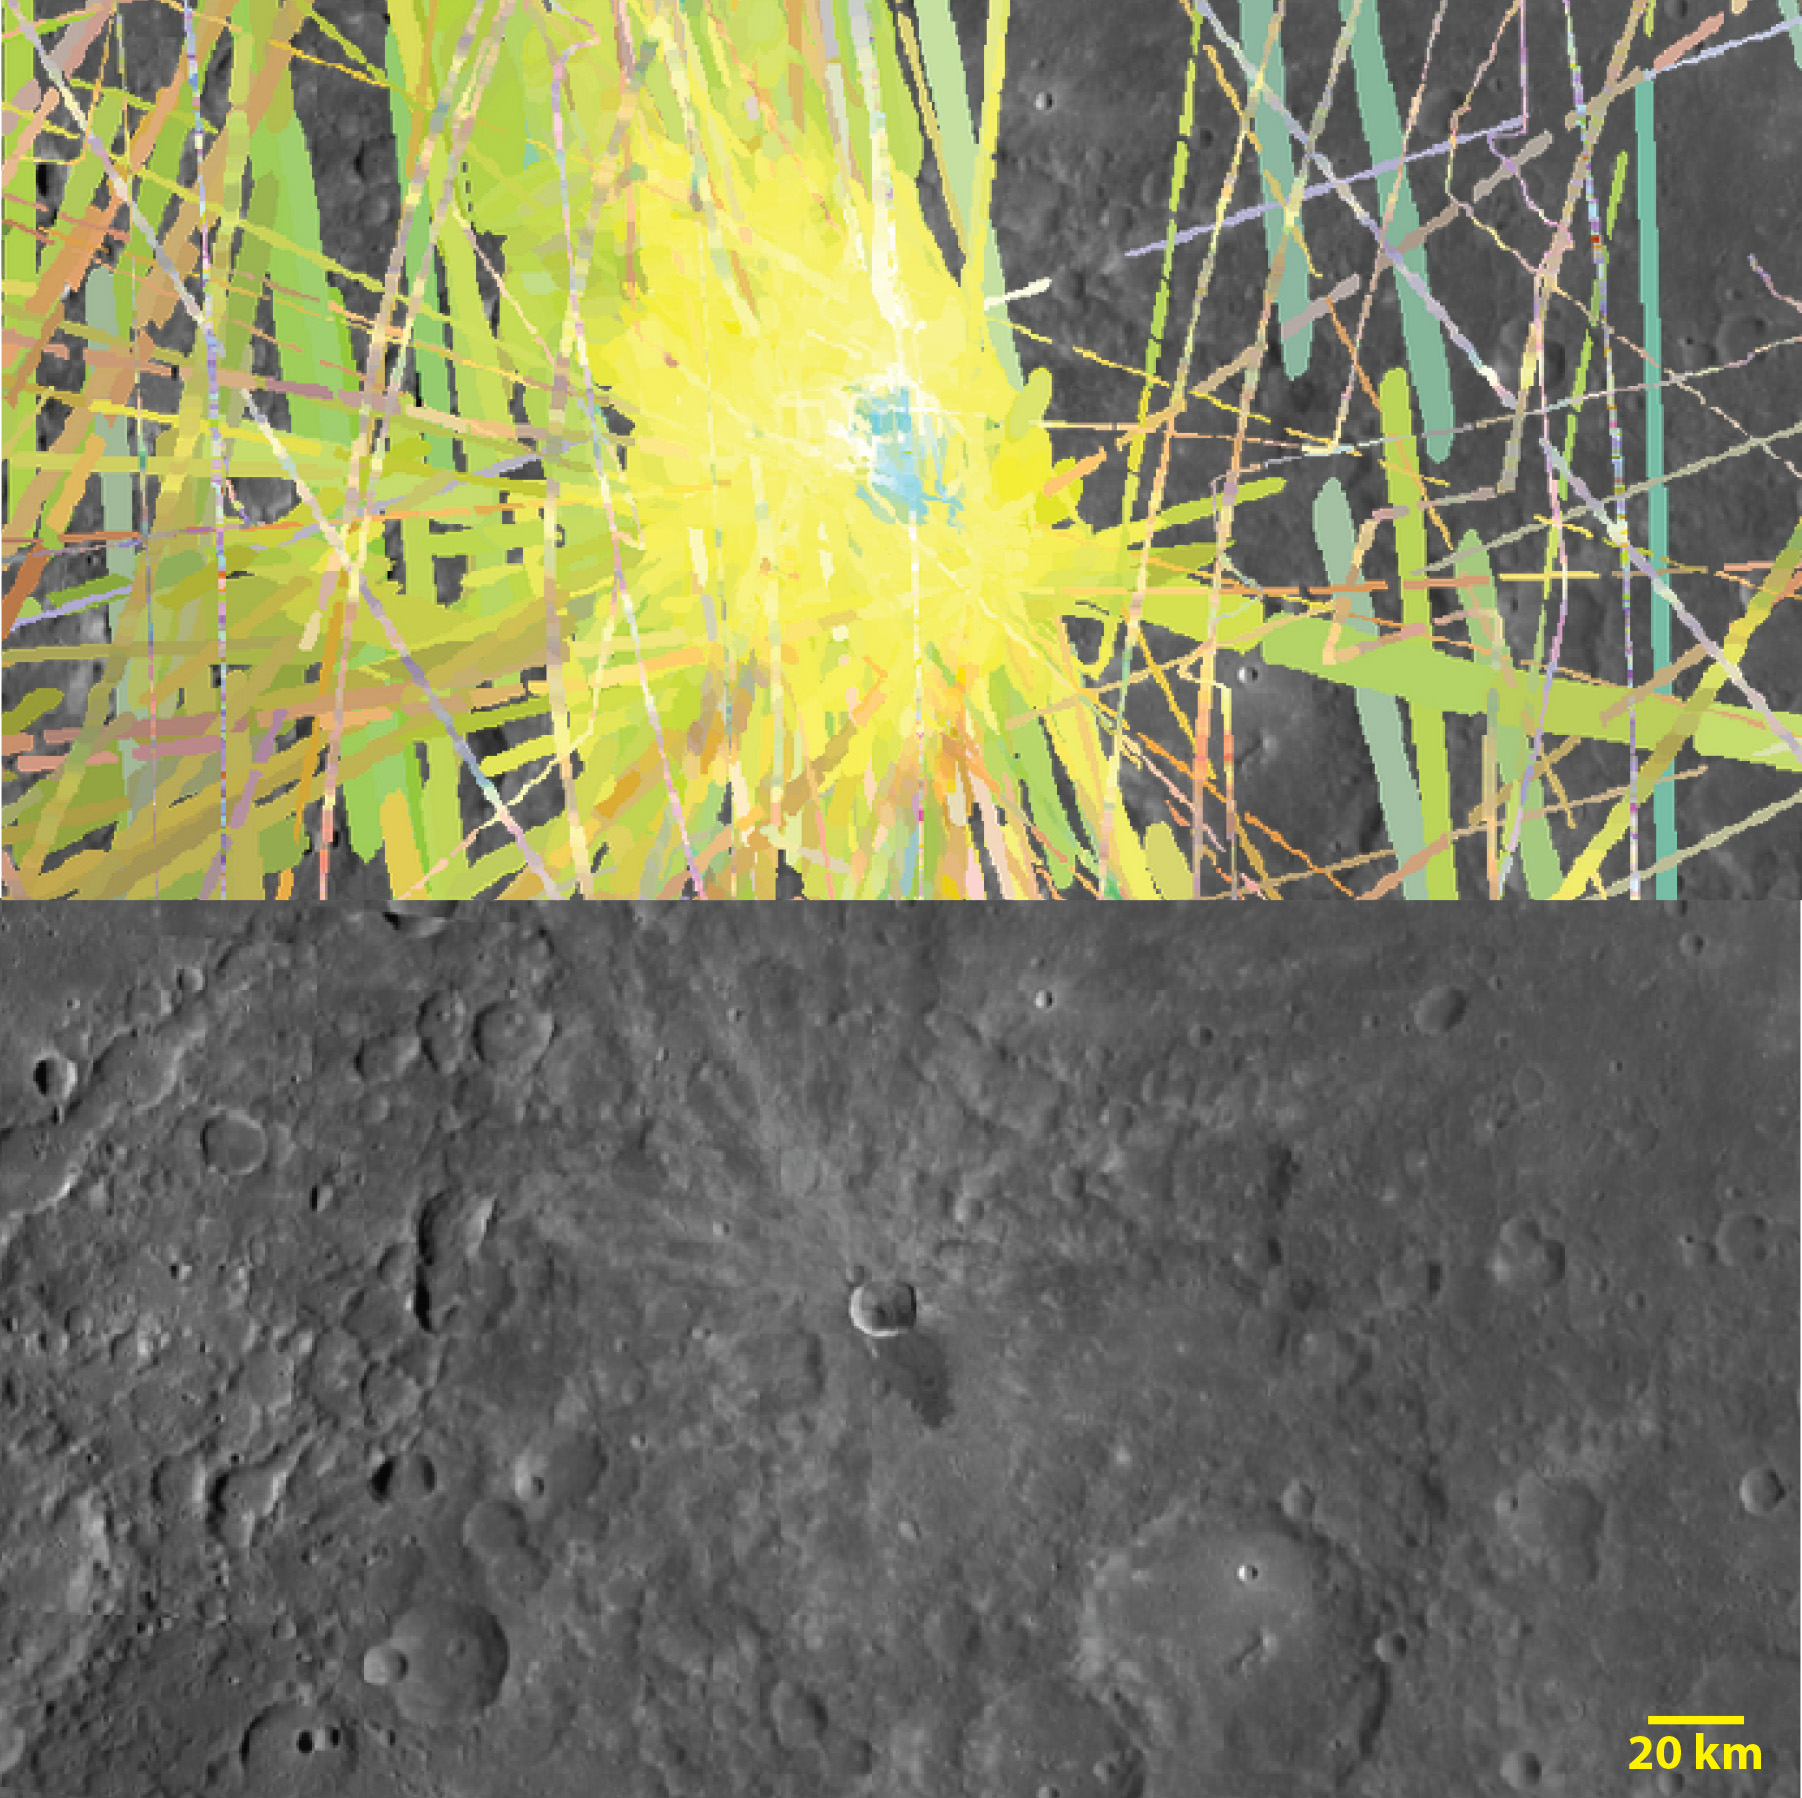

Waters, Waters Everywhere

The top image is a MASCS VIRS color composite of Waters crater (center) in Mercury’s mid latitudes. The bottom image is a monochrome MDIS mosaic of the same area. The central blue area corresponds to both Waters and its impact melt flow. The encompassing yellow area likely relates to Waters’ ejecta blanket. Blue areas indicate low reflectance, while yellow areas relate to high reflectance and newer material.

The VIRS composite shows hundreds of individual footprints tracks (minimum 100-200 m across and 3-4 km long) taken from different directions and altitudes. In locations where multiple footprints cover the same area, the footprint with the best illumination for mineralogical interpretation (usually the lowest incidence angle where shadows are minimized) is used for making the map. In the MDIS mosaic, some brightness variations are due to tiling of images taken at different illuminations.

Date Created: July 7, 2014
Instruments: Visible and Infrared Spectrograph (VIRS) of the Mercury Atmosphere and Surface Composition Spectrometer (MASCS) and Mercury Dual Imaging System (MDIS)
VIRS Color Composite Wavelengths: 575 nm as red, 415 nm/750 nm as green, 310 nm/390 nm as blue
Center Latitude: -9.1°
Center Longitude: 254.6° E
Resolution: 0.5 km/pixel
Scale: Waters crater (center) is about 15 km (9.3 mi.) in diameter

The MESSENGER spacecraft is the first ever to orbit the planet Mercury, and the spacecraft’s seven scientific instruments and radio science investigation are unraveling the history and evolution of the Solar System’s innermost planet. MESSENGER acquired over 150,000 images and extensive other data sets. MESSENGER is capable of continuing orbital operations until early 2015.

For information regarding the use of images, see the MESSENGER image use policy.

Credit: NASA/Johns Hopkins University Applied Physics Laboratory/Carnegie Institution of Washington